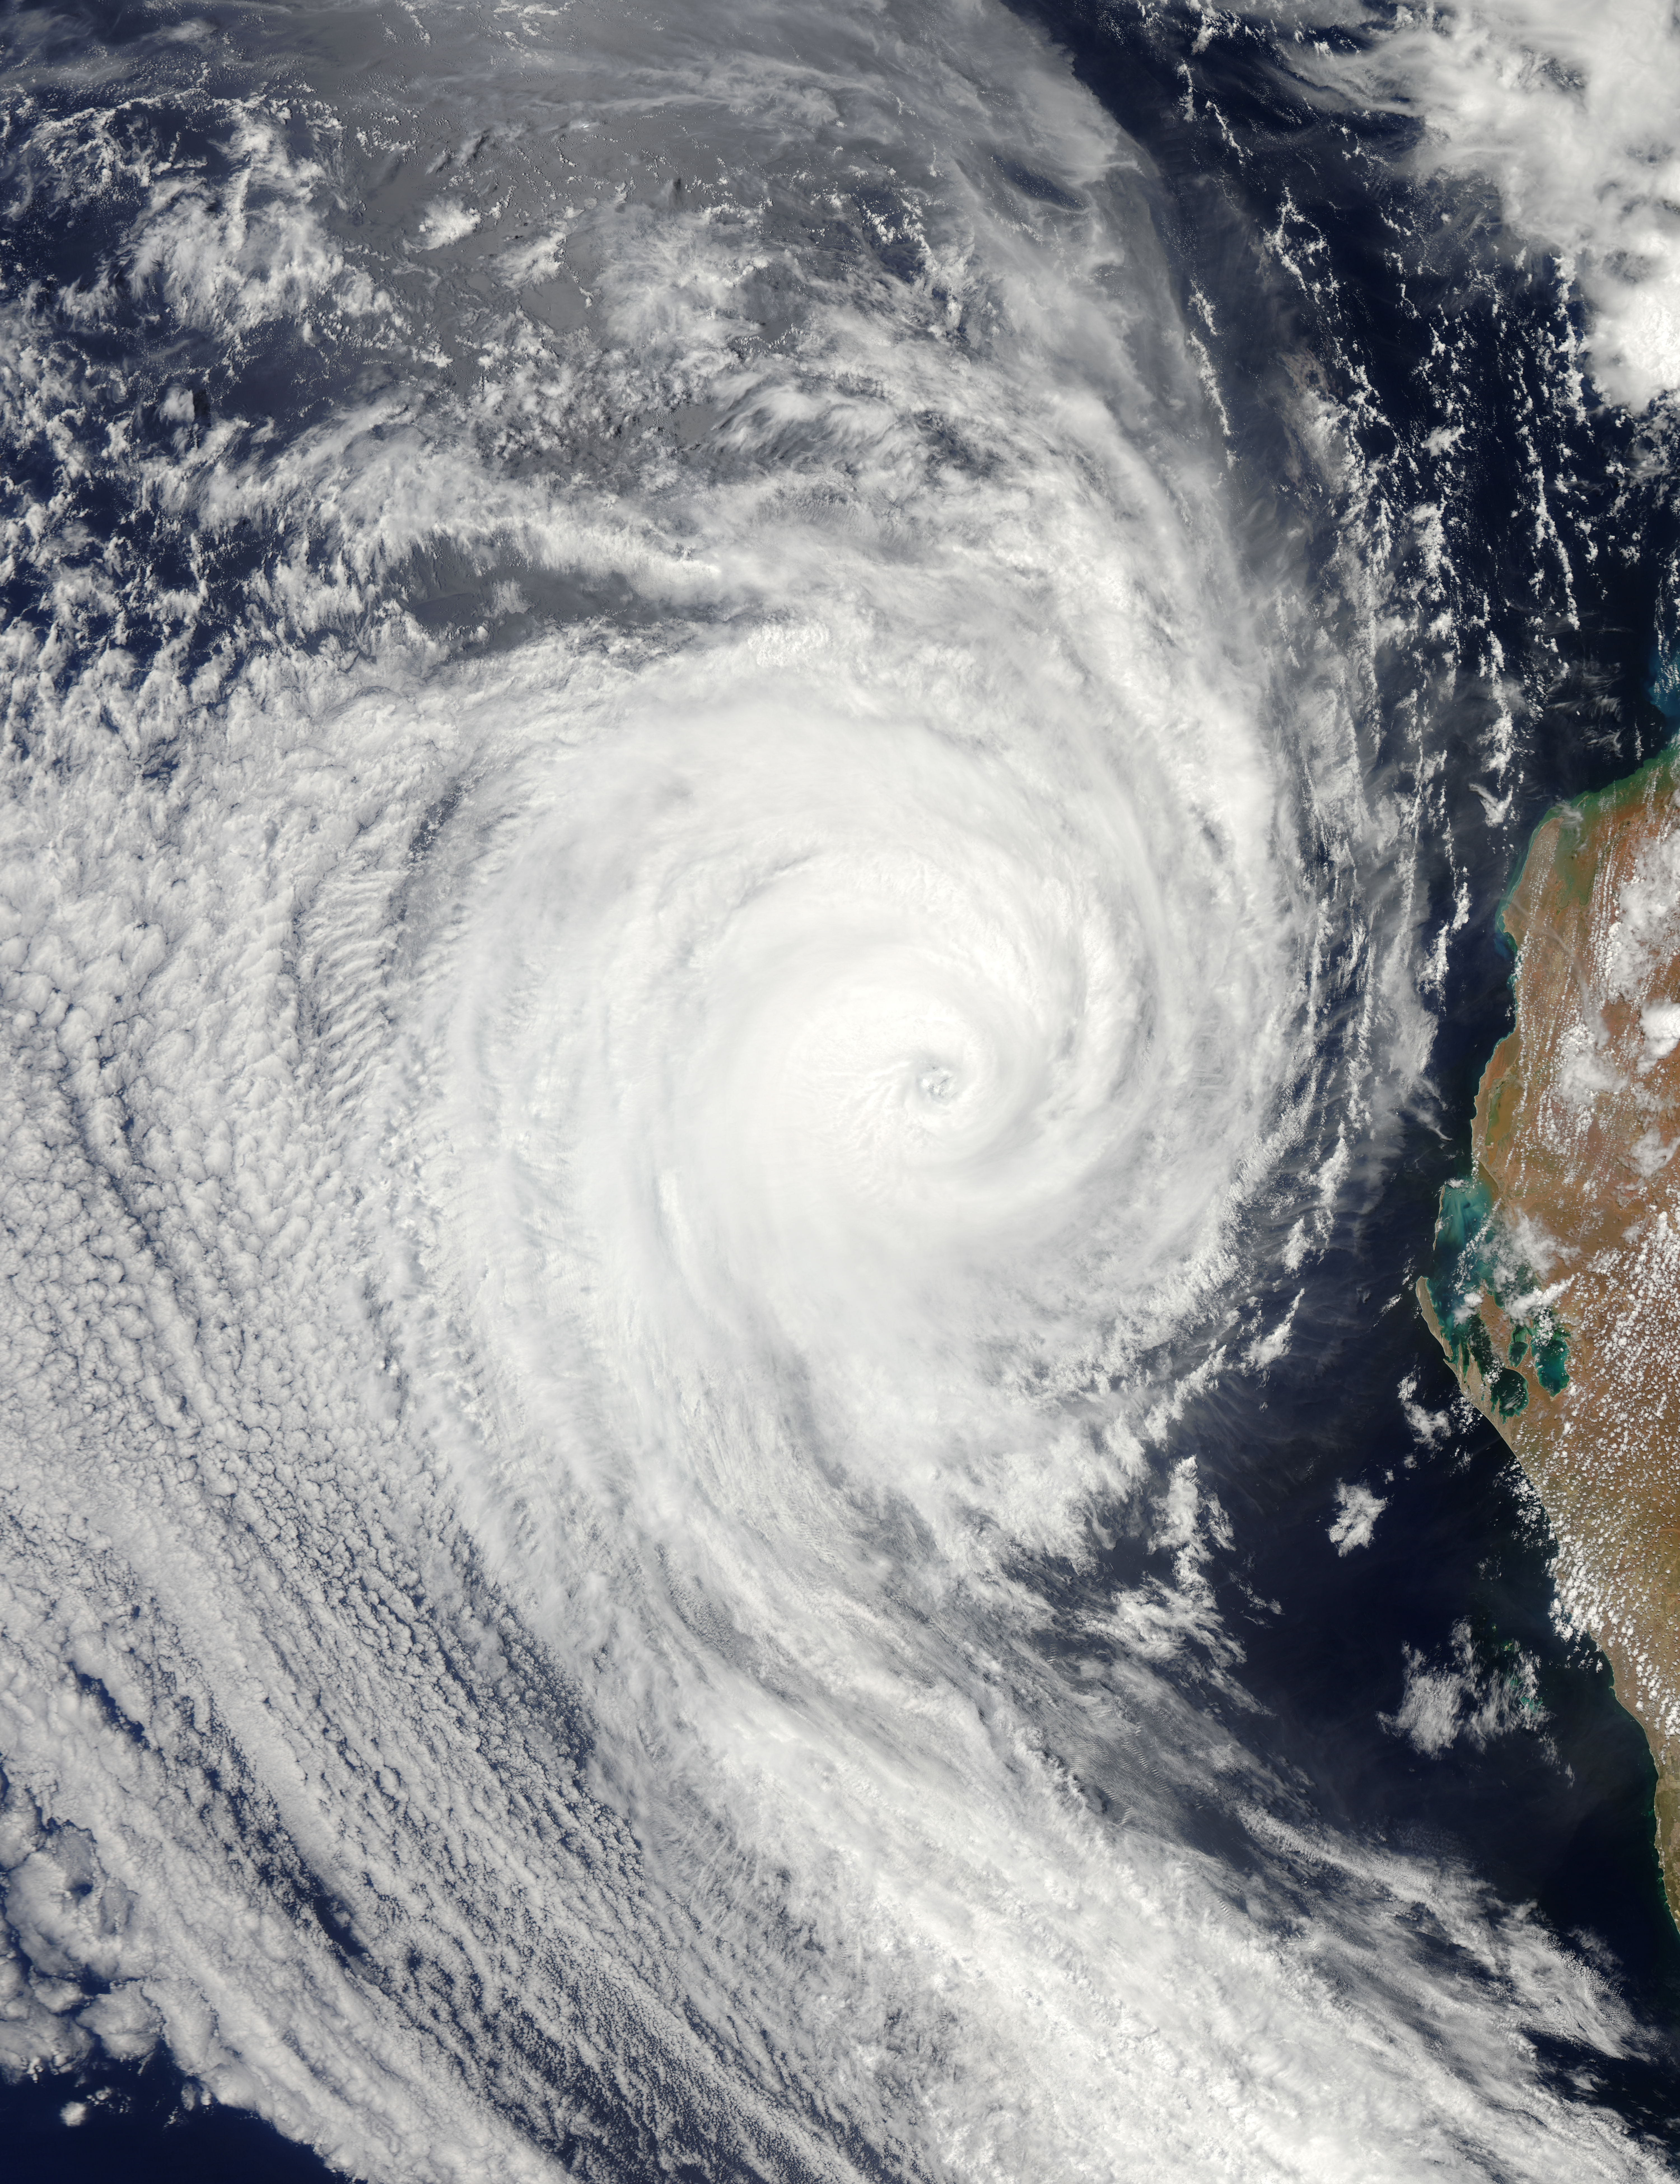

Tropical Cyclone Bianca

NASA image acquired January 28, 2011 Tropical Cyclone Bianca continued moving southward along the coast of Western Australia on January 28, 2011. At 5:00 a.m. on January 28 local time (21:00 UTC on January 27), the U.S. Navy’s Joint Typhoon Warning Center (JTWC) reported that Bianca was located about 135 nautical miles (250 kilometers) west of Learmonth, Western Australia. The storm had maximum sustained winds of 90 knots (165 kilometers per hour) and gusts up to 110 knots (205 kilometers per hour), having intensified over the previous day. The Moderate Resolution Imaging Spectroradiometer (MODIS) on NASA’s Aqua satellite captured this natural-color image at 2:30 p.m. Western Australia time (6:30 UTC) on January 28, 2011. Bianca spans hundreds of kilometers, and the storm’s eye appears west-southwest of Learmonth. The JTWC forecast that Bianca would continue strengthening for about 12 more hours then begin to weaken, thanks to reduced sea surface temperatures and increased vertical wind shear. NASA image by Jeff Schmaltz, MODIS Rapid Response Team at NASA GSFC.

Credit: NASA Earth Observatory